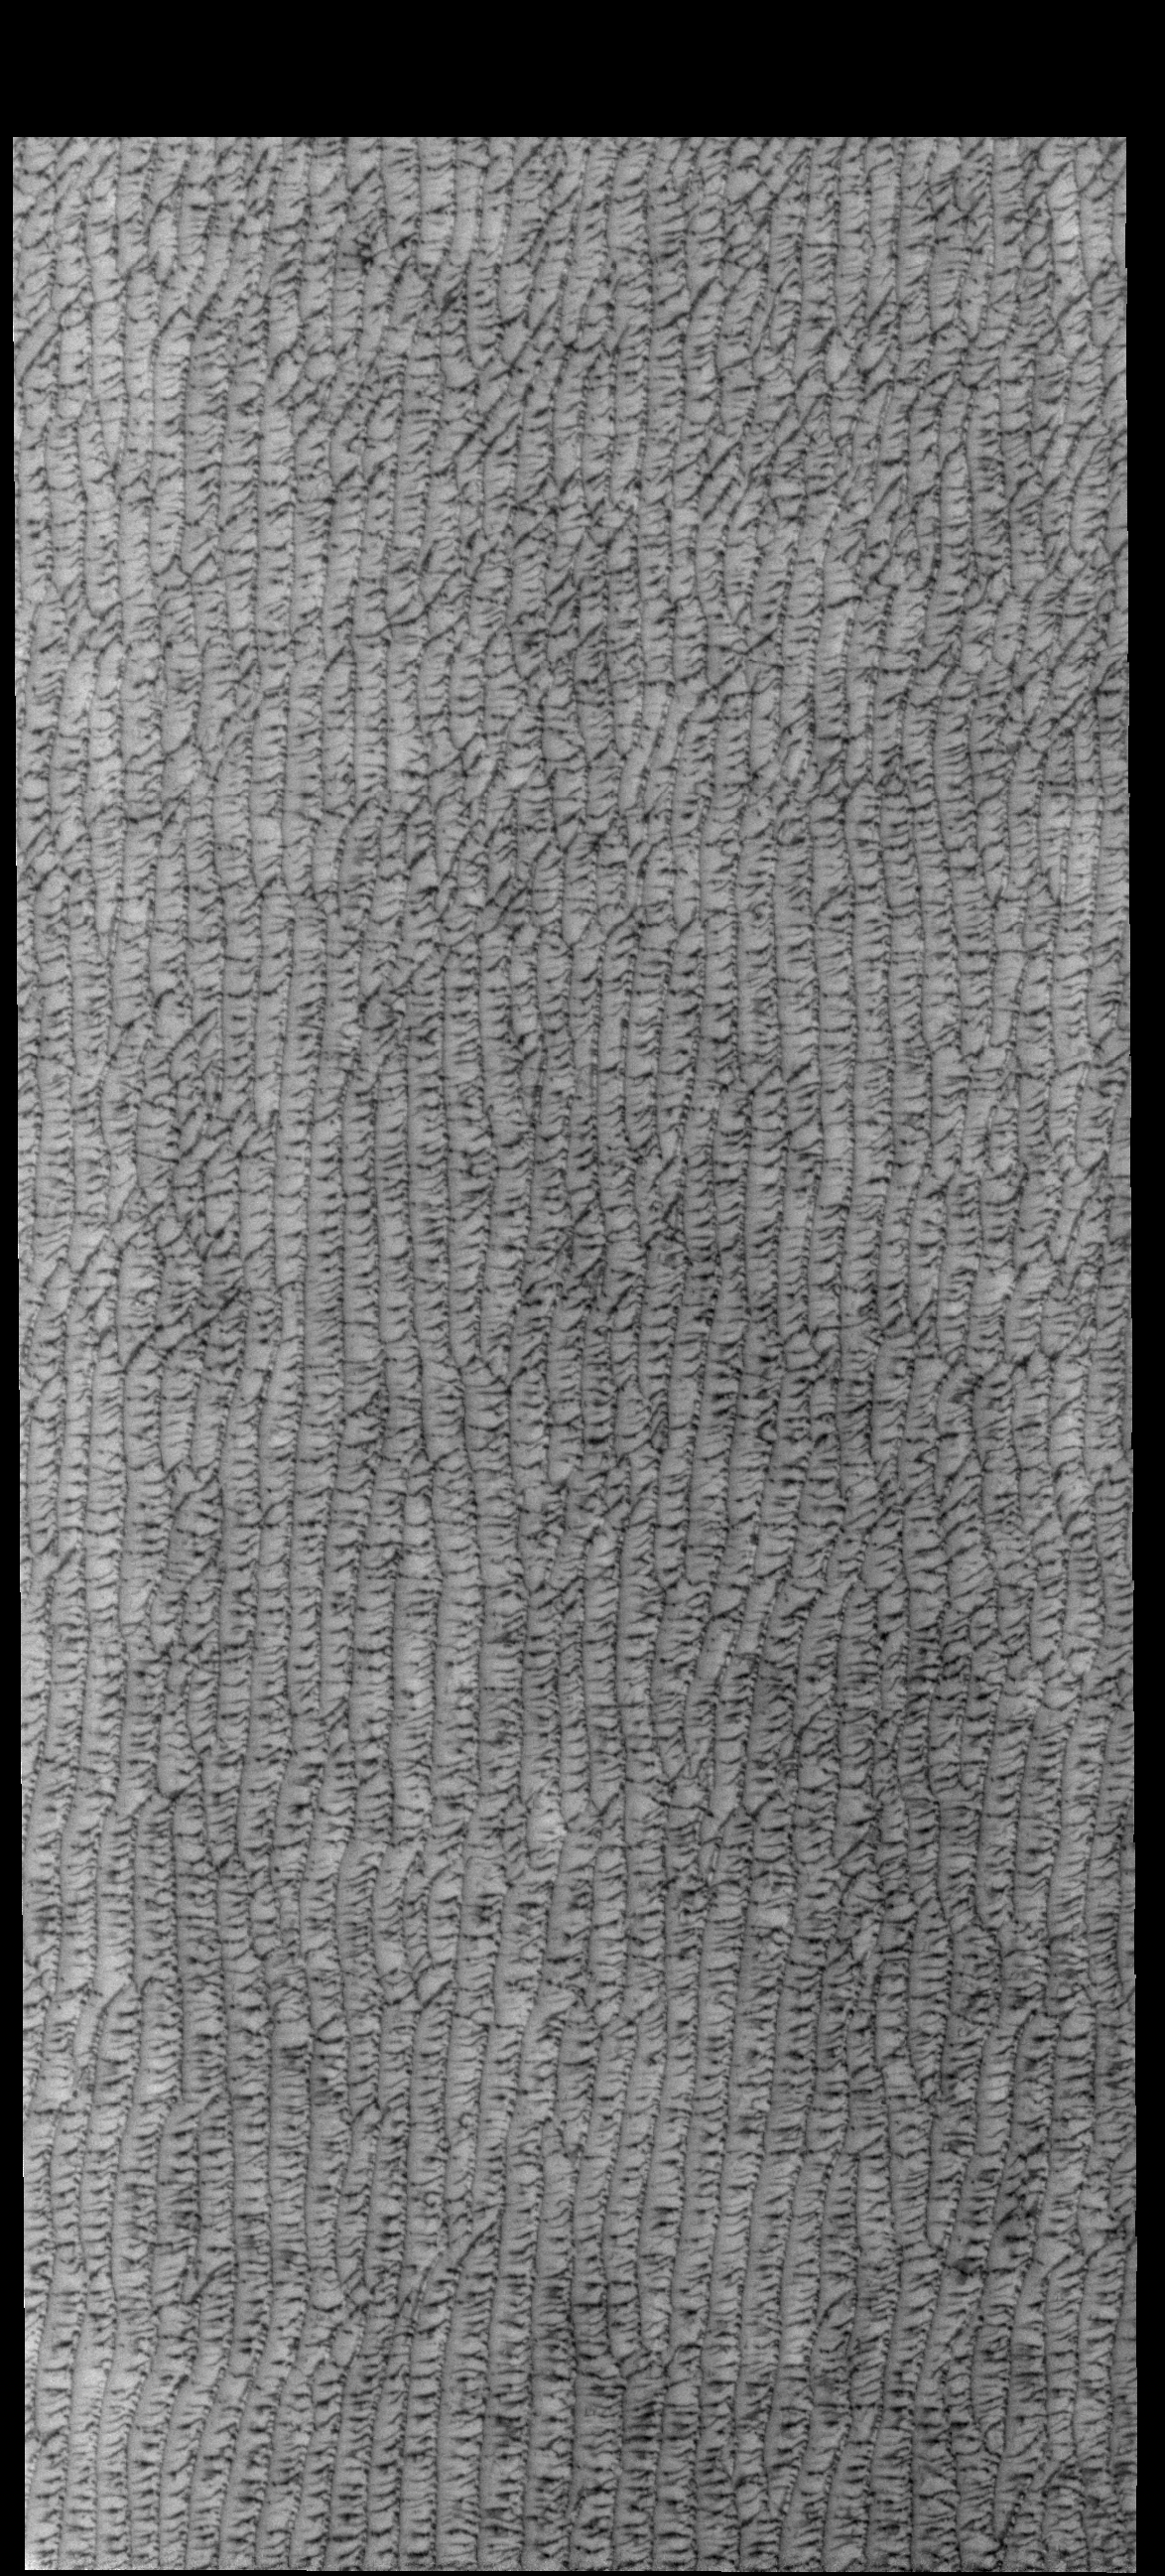

Olympia Undae

This VIS image shows part of Olympia Undae, a large sand sea located near the north polar cap. This image was collected during northern spring. As the region warms in the sun, frost is disappearing and the dark dunes are becoming more visible.

Credit: NASA/JPL-Caltech/ASU